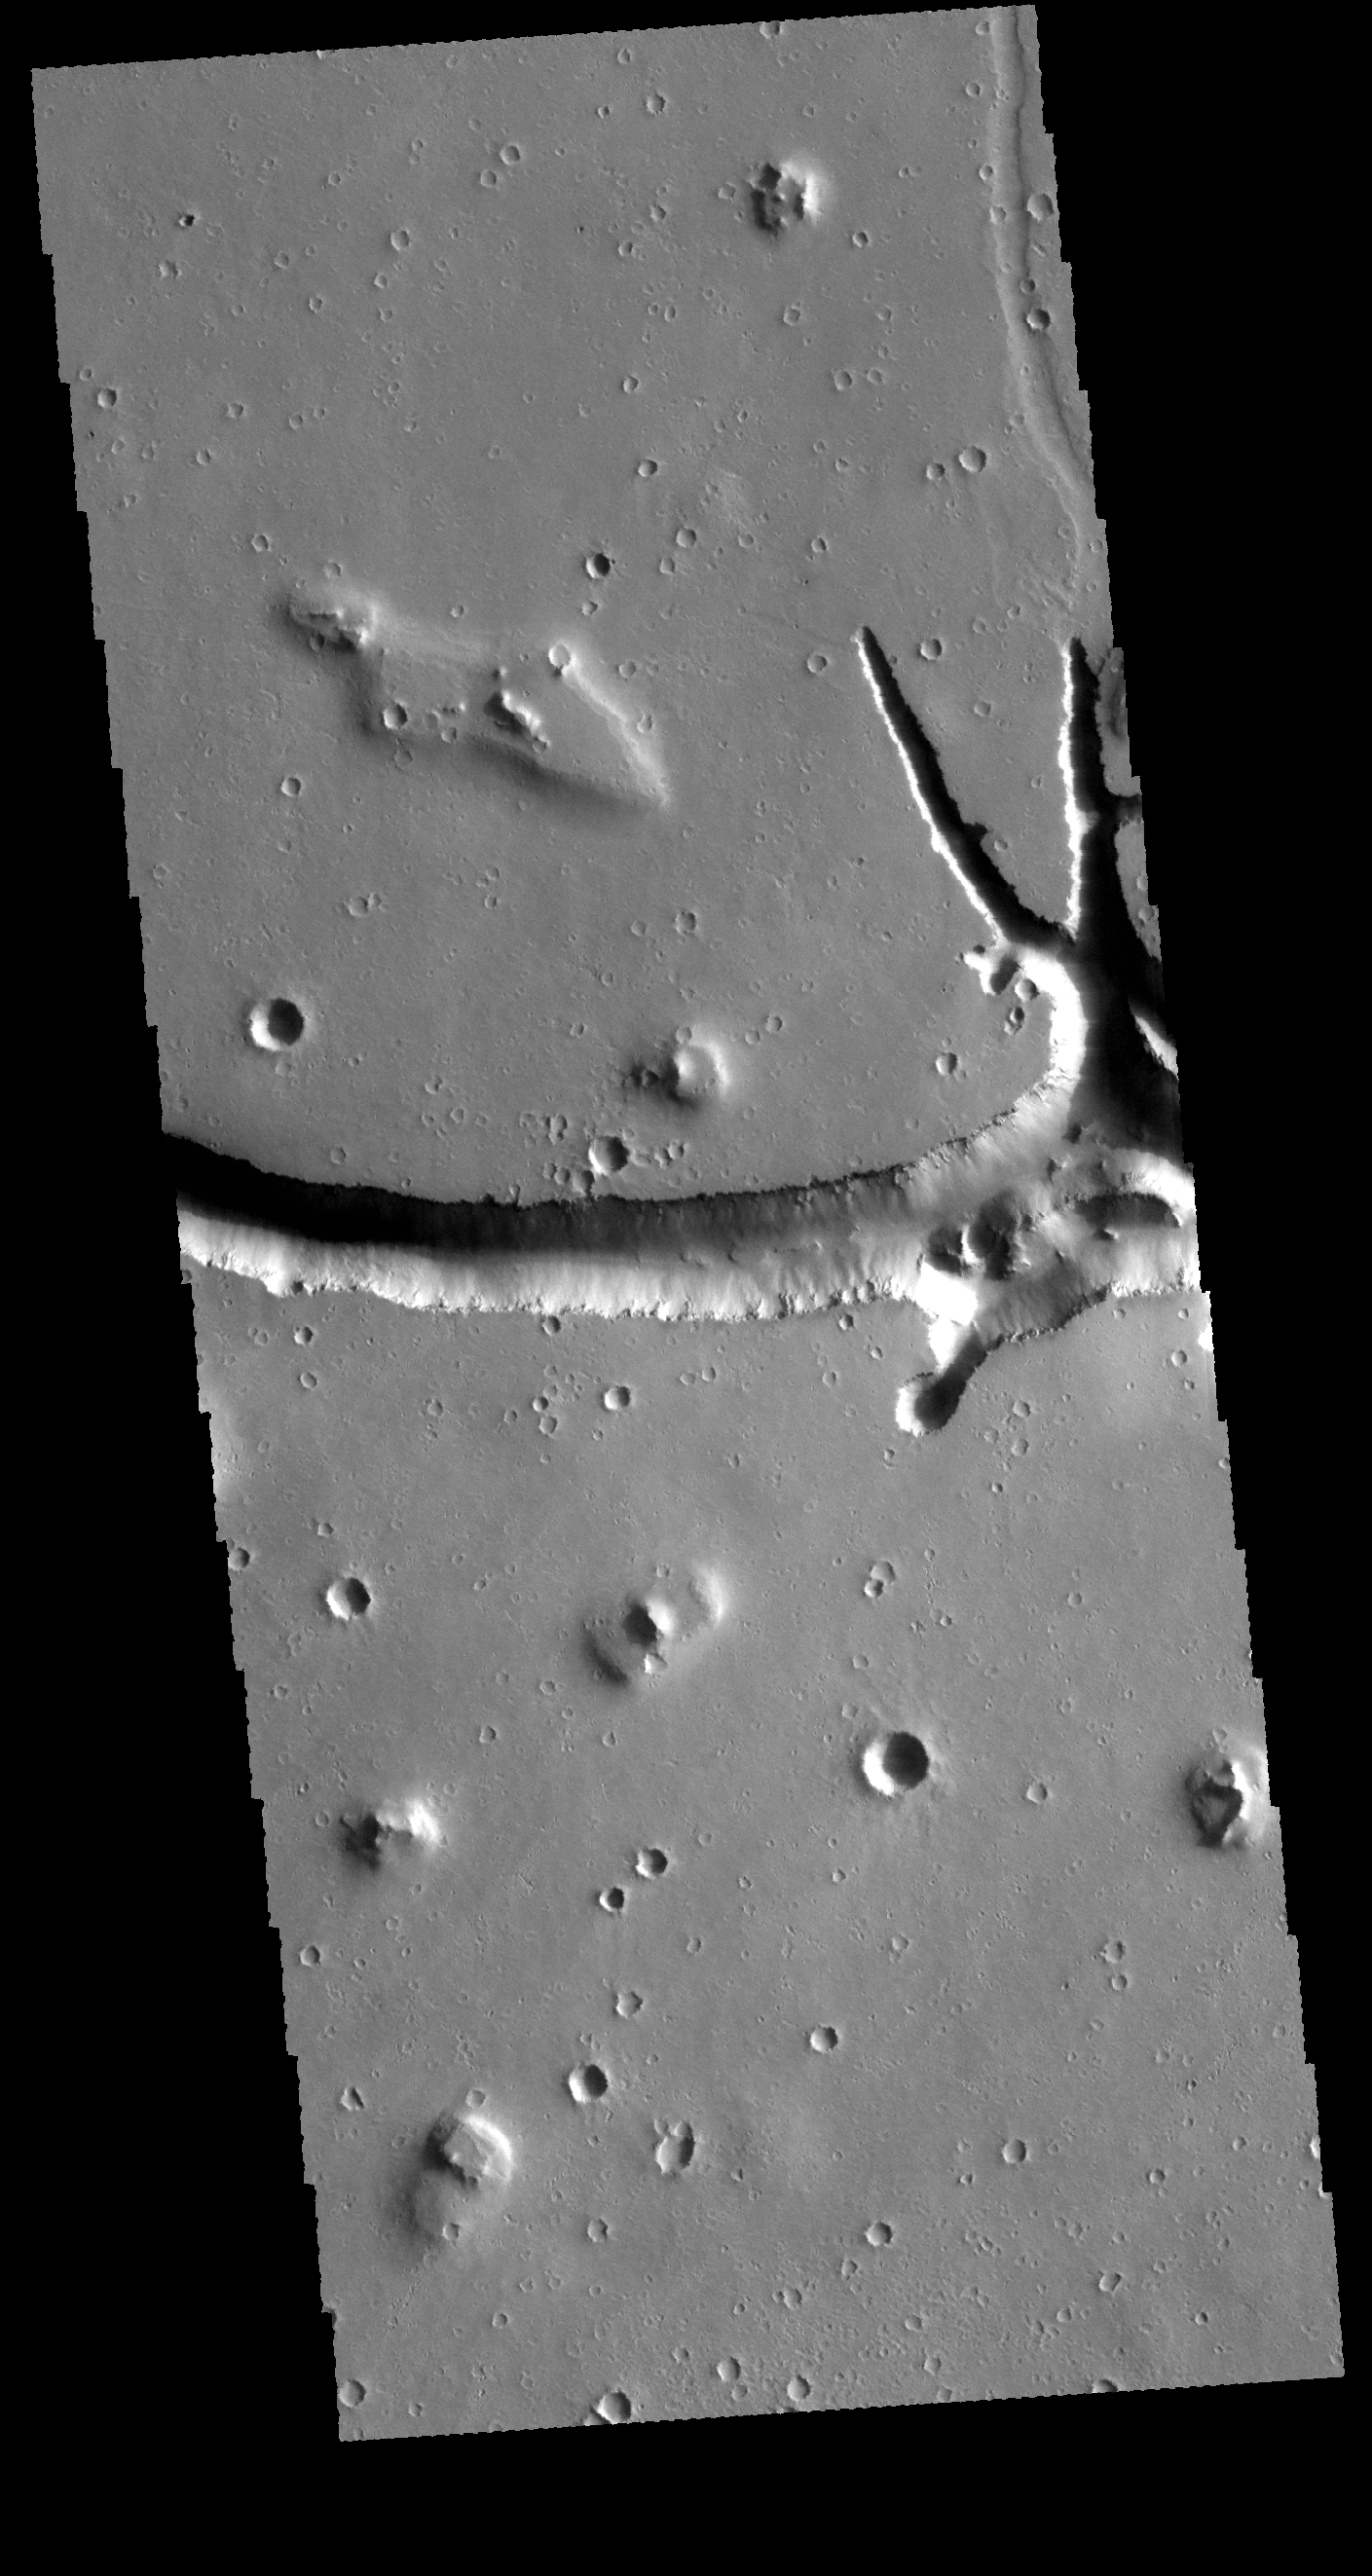

Hephaestus Fossae

Located west of Elysium Mons, Hephaestus Fossae is a long, complex fracture system.

Credit: NASA/JPL-Caltech/ASU